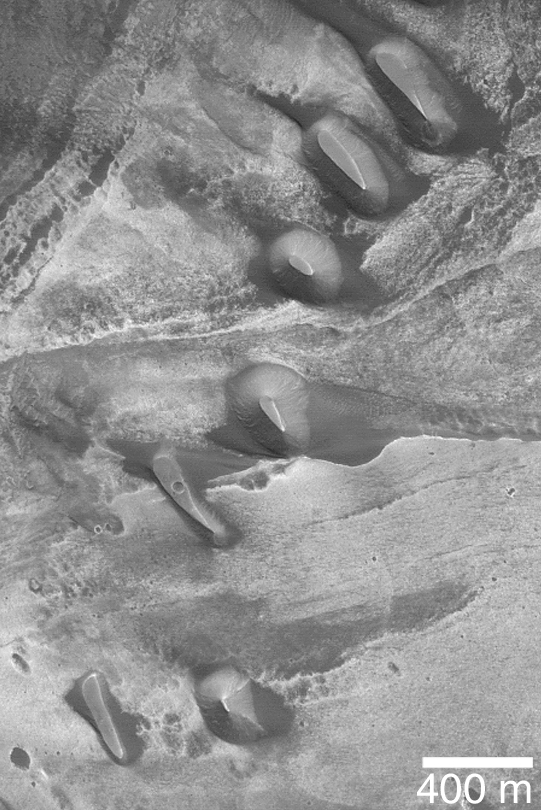

Buttes in Melas Chasma

MGS MOC Release No. MOC2-336, 20 April 2003

This Mars Global Surveyor (MGS) Mars Orbiter Camera (MOC) picture obtained in March 2003 shows dark-toned buttes of possible sedimentary rock in southern Melas Chasma. These buttes are remnants of a layer or sequence of layers that once covered this portion of the chasm floor. The buttes are located near 11.4°S, 75.1° W. Sunlight illuminates the scene from the upper right.

Credit: NASA/JPL/Malin Space Science Systems